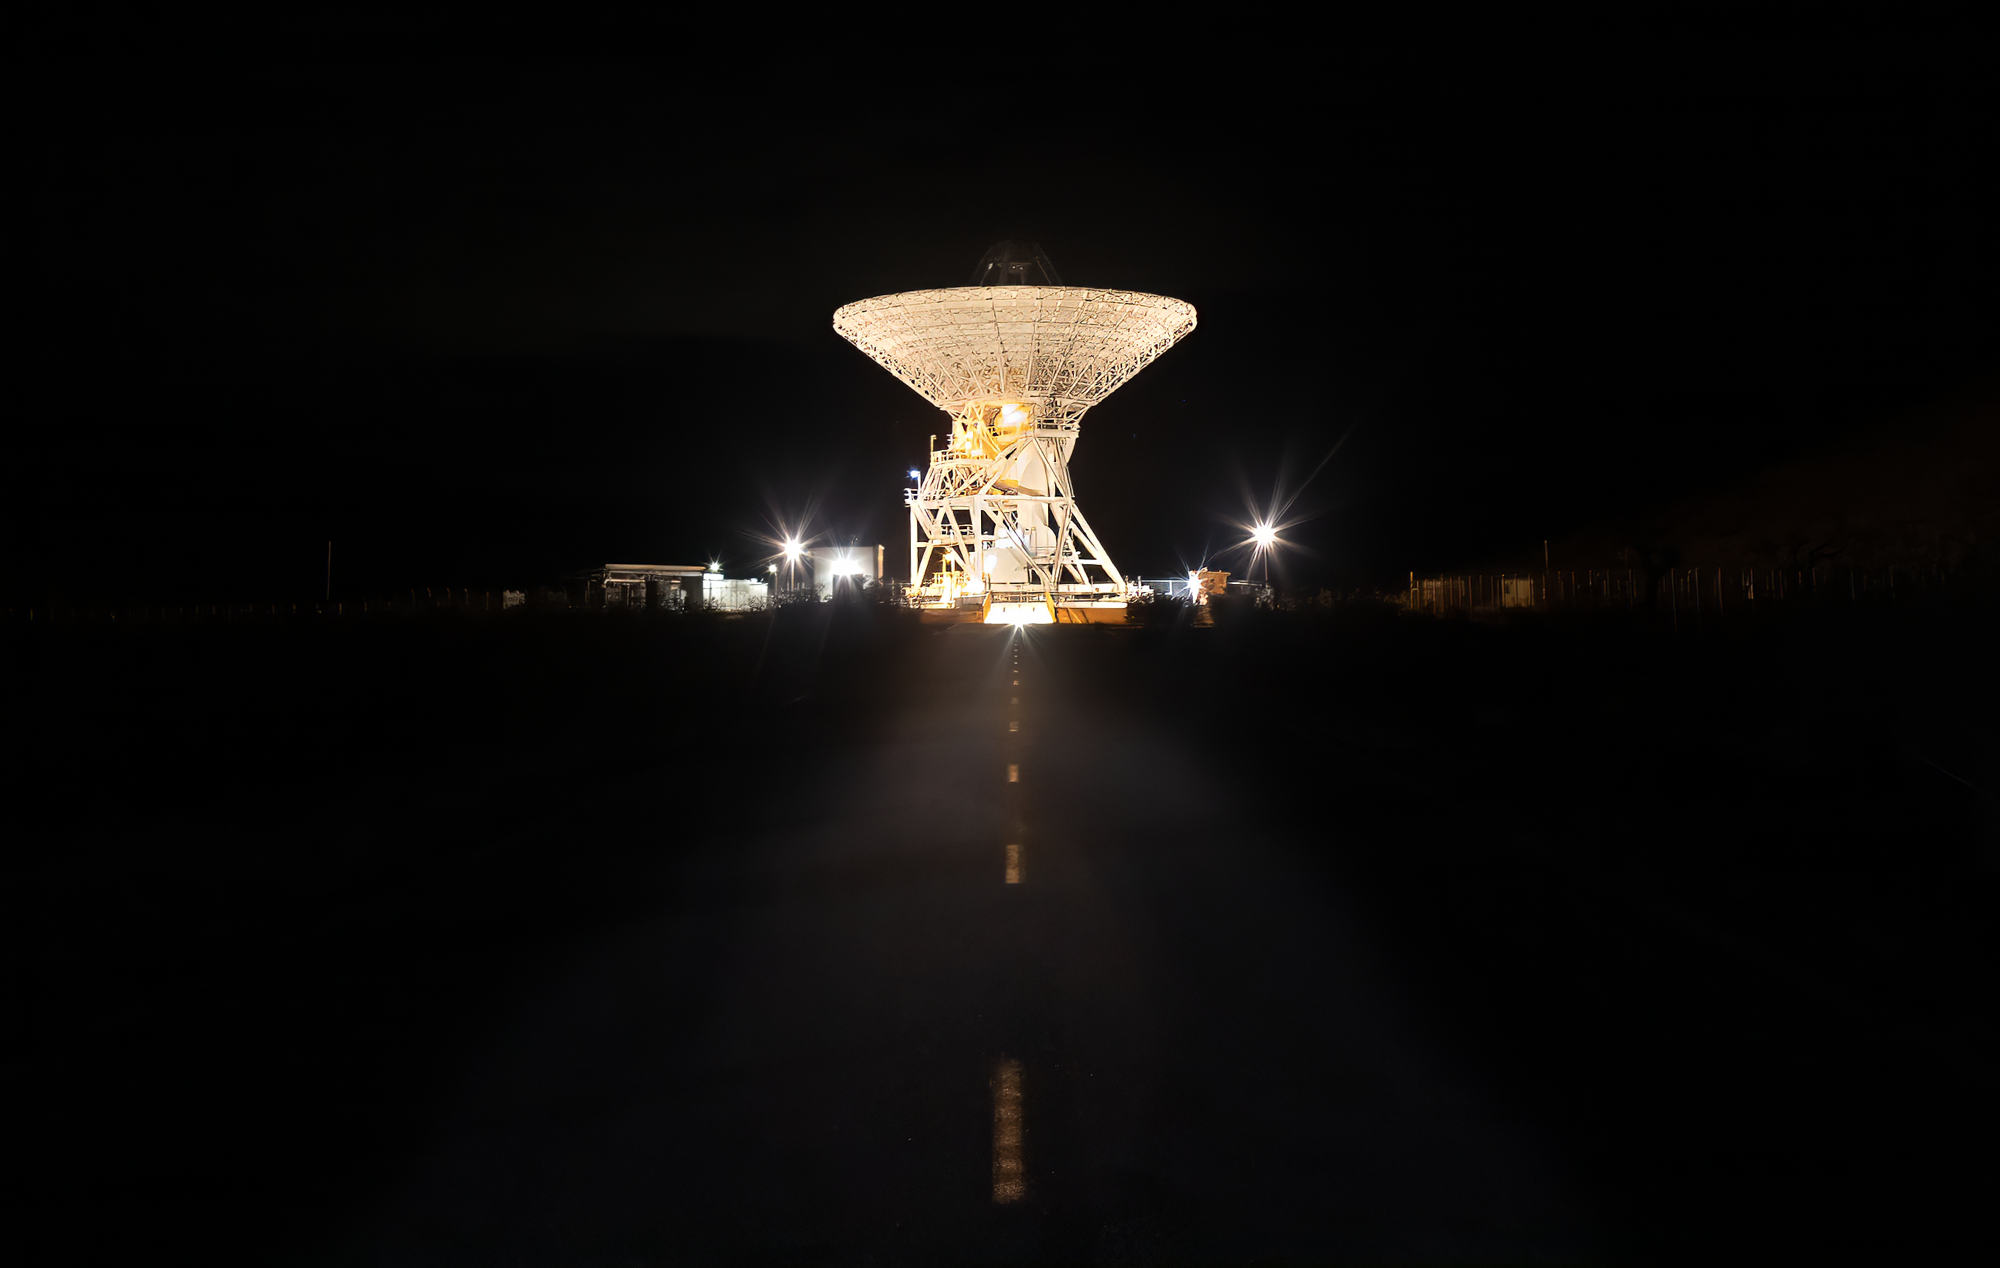

A 34-meter Antenna at Goldstone

A 112-foot (34-meter) antenna glows from within a nighttime scene at the Goldstone Deep Space Communications Complex near Barstow, California, in September 2025. Goldstone is part of NASA’s Deep Space Network (DSN), which operates three complexes around the globe that support communications with dozens of deep space missions.

Credit: NASA/JPL-Caltech